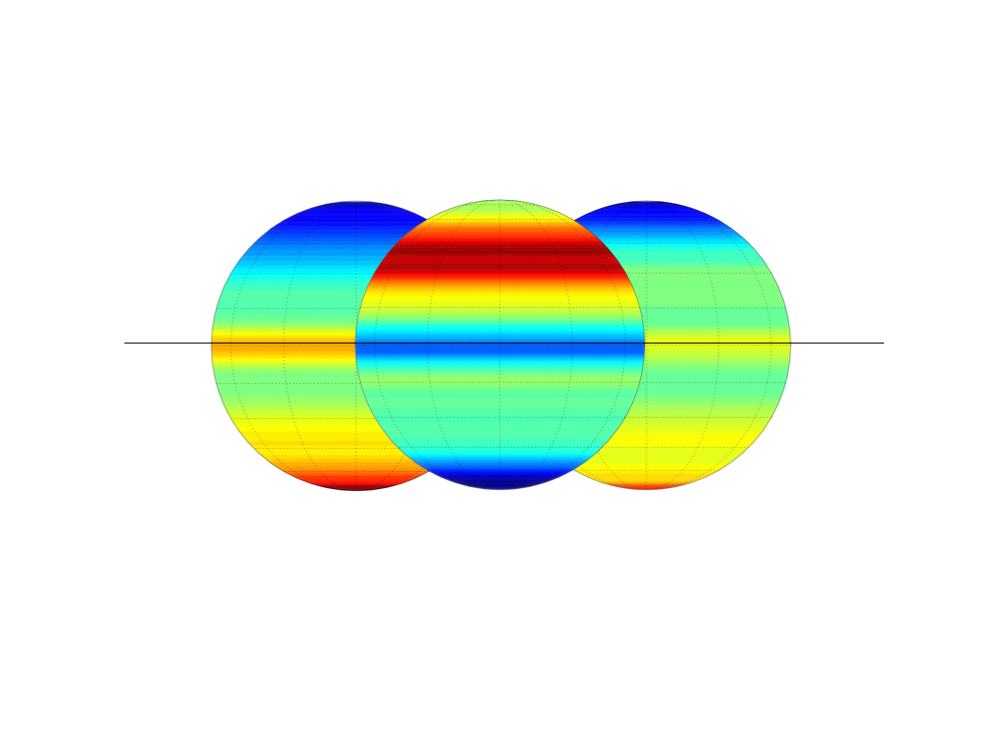

Changing Temperatures in Saturn’s Stratosphere

This figure shows shifting stratospheric temperatures obtained by NASA’s Cassini spacecraft between 2005 (left) to 2008 (right). The difference between the temperatures is shown in the middle, with red indicating warming in the stratosphere and blue indicating cooling.

The most warming was observed in the northern mid-latitudes, in regions emerging from the shadow of Saturn’s rings. The most cooling was observed in a collar around the south pole, as direct sunlight shifted away from that region. The changes were about 6 to 8 Kelvin (about 11 to 14 degrees Fahrenheit).

The temperature changes show the effect of changing seasons on the giant planet. Cassini arrived at Saturn in 2004, when the planet was in the middle of a balmy southern summer with its south pole oriented towards the sun. The north pole was shrouded in winter darkness. Around August 2009, Cassini observed the equinox, when the sun shone over Saturn’s equator, lighting the rings edge-on only and warming both hemispheres the same amount. That was the start of southern autumn and northern spring.

The black line in the figure represents Saturn’s equator and the plane of its rings. The annotated version includes color-coded temperature scales at the bottom.

Cassini’s composite infrared spectrometer obtained data on the changing temperatures from October 2004 to July 2009. The figures on the left and right were assembled from two subsets of the data, providing complete global coverage from pole to pole in 2005 and 2008. The data represent mean temperatures by latitude and were not dependent on longitude. The graphic uses some artistic interpretation in spreading out the latitudinal data.

The Cassini-Huygens mission is a cooperative project of NASA, the European Space Agency and the Italian Space Agency. JPL, a division of the California Institute of Technology in Pasadena, manages the mission for NASA’s Science Mission Directorate, Washington, D.C. The Cassini orbiter was designed, developed and assembled at JPL. The composite infrared spectrometer team is based at NASA’s Goddard Space Flight Center, Greenbelt, Md., where the instrument was built.

Credit: NASA/JPL/GSFC/Oxford University